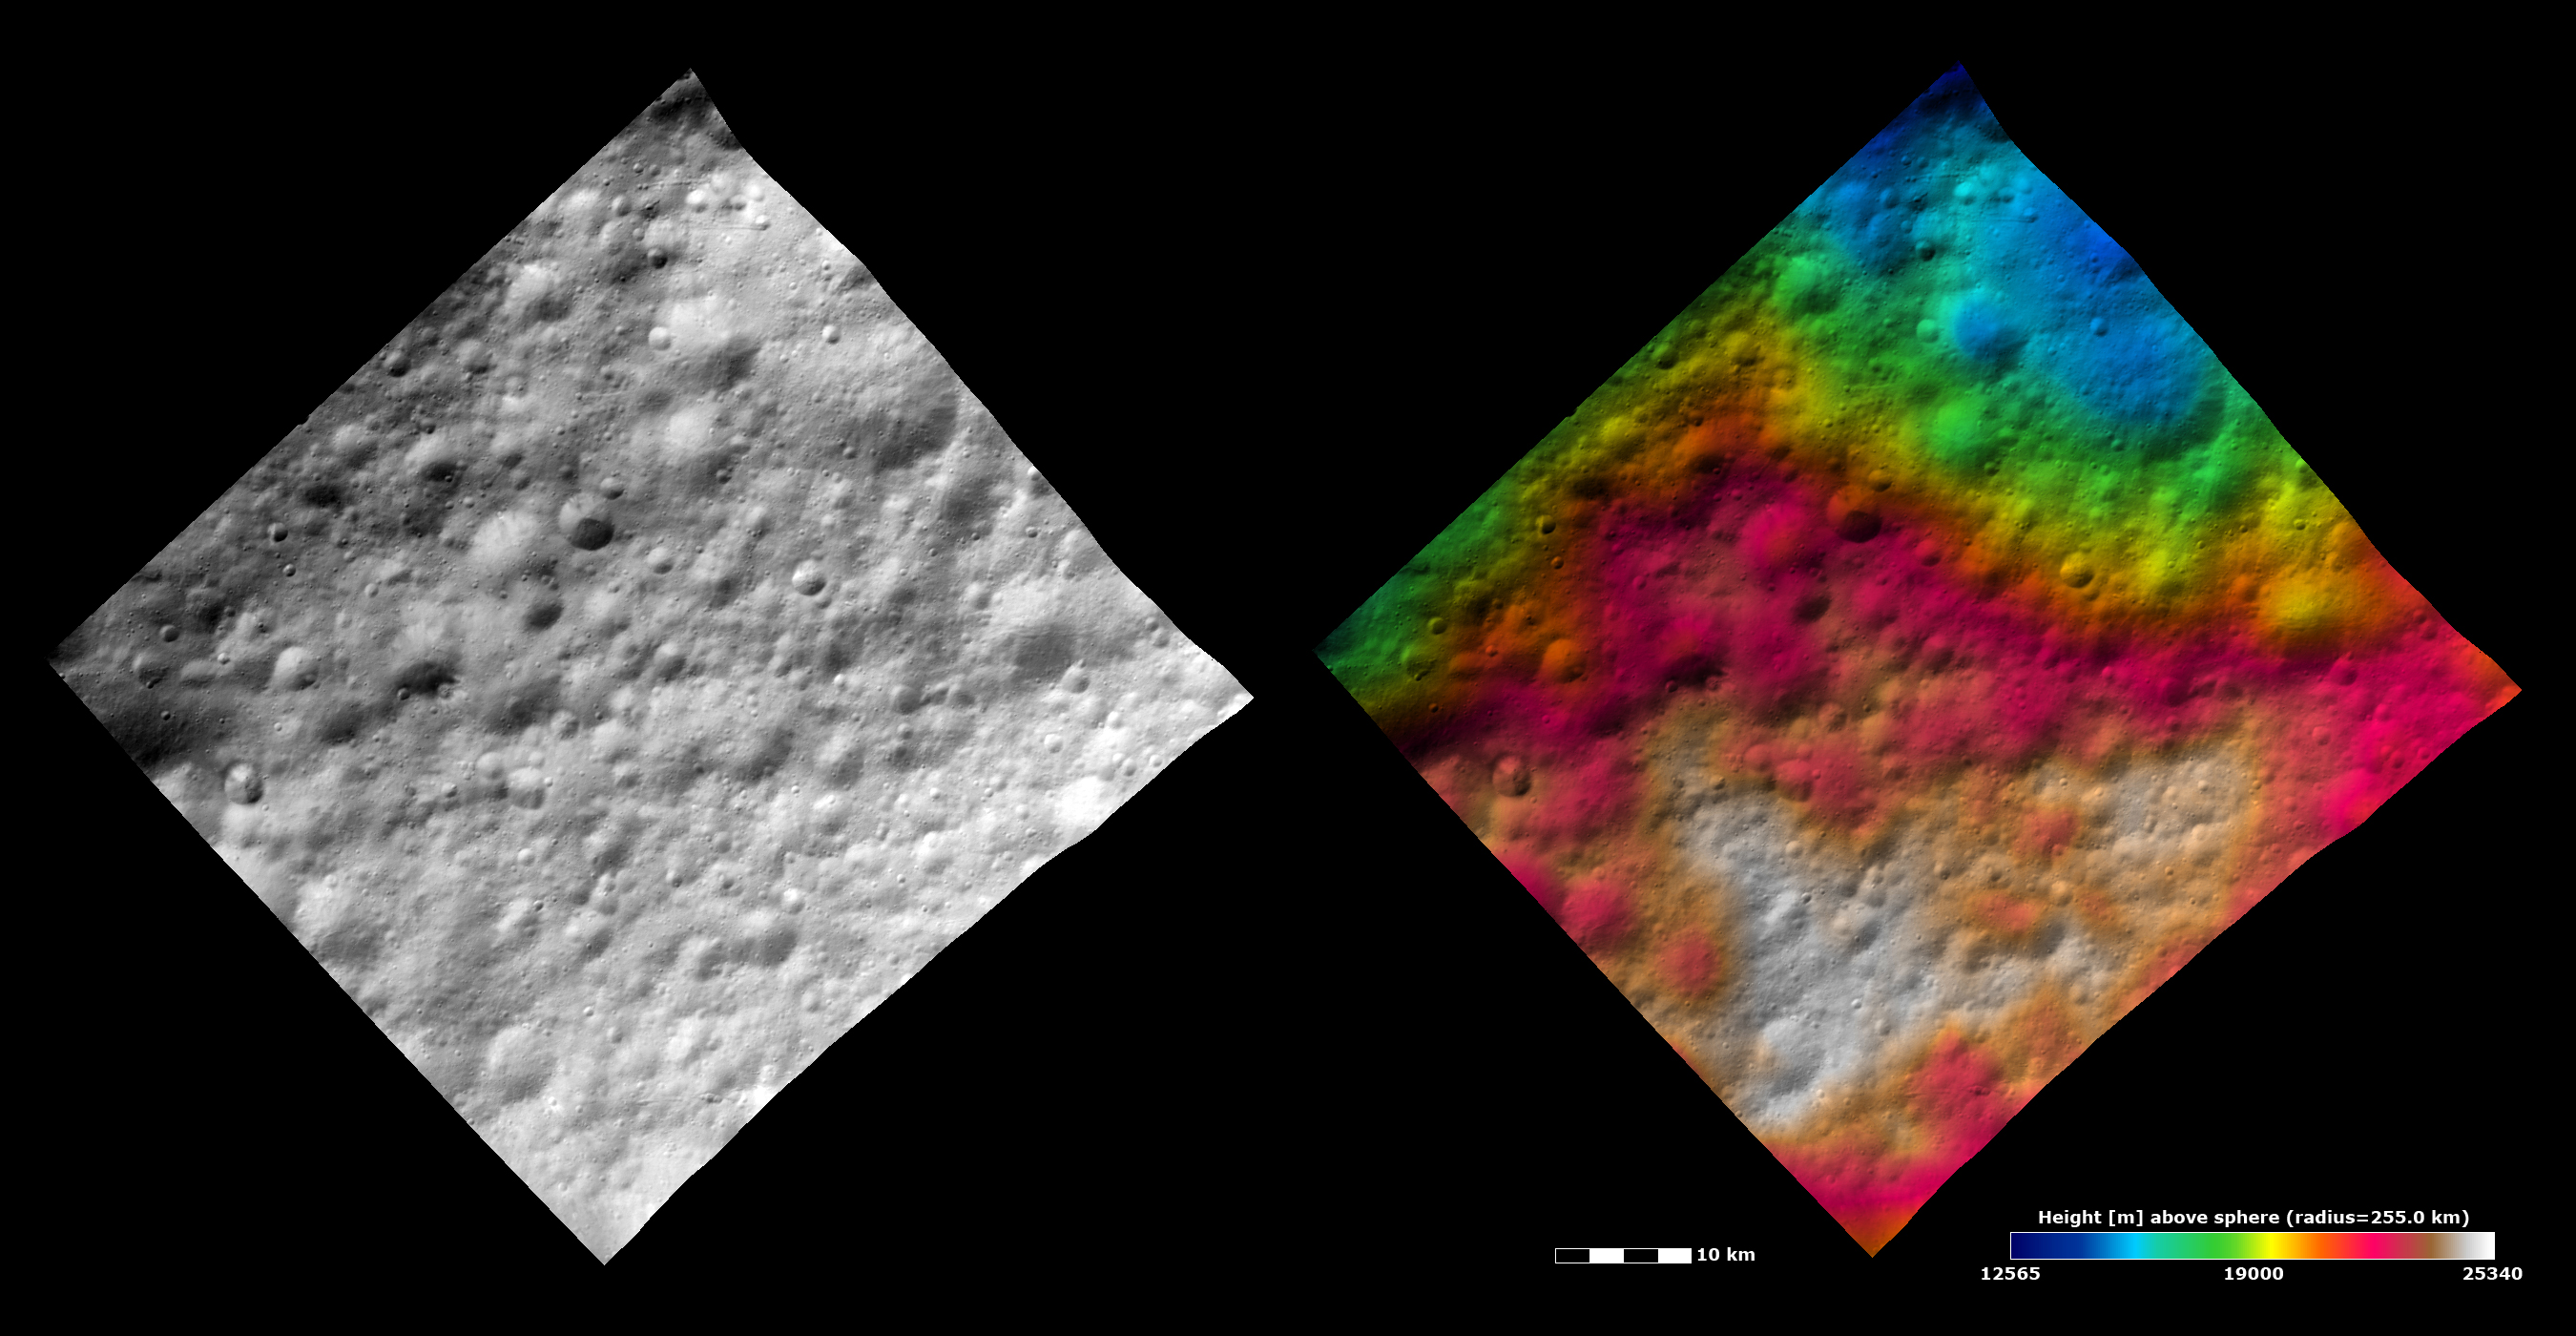

Topography and Albedo Image of Part of Lucaria Tholus Quadrangle

These Dawn FC (framing camera) images show part of Lucaria Tholus quadrangle in Vesta’s northern hemisphere. The left image is an albedo image, which is taken directly through the clear filter of the FC. Such an image shows the albedo (e.g. brightness/darkness) of the surface. The right image uses the same albedo image as its base but then a color-coded height representation of the topography is overlain onto it. The topography is calculated from a set of images that were observed from different viewing directions, allowing stereo reconstruction. The various colors correspond to the height of the area. The white area in the bottom of the image is the highest area and the blue area in the top of the image is the lowest area. Lucaria Tholus quadrangle is in Vesta’s heavily cratered northern hemisphere. Many craters, with different preservation states from fresh through degraded to ruined, are visible in these images. Two large ruined craters are partially visible in the top of the albedo image. These craters show up more clearly as the large, roughly circular, blue depressions in the top of the topography image.

This image is centered in Vesta’s Lucaria Tholus quadrangle and the center latitude and longitude of the image is 16.5°N, 82.0°E. NASA’s Dawn spacecraft obtained this image with its framing camera on October 23rd 2011. This image was taken through the camera’s clear filter. The distance to the surface of Vesta is 702 km and the image has a resolution of about 70 meters per pixel. This image was acquired during the HAMO (High Altitude Mapping Orbit) phase of the mission.

The Dawn mission to Vesta and Ceres is managed by NASA’s Jet Propulsion Laboratory, a division of the California Institute of Technology in Pasadena, for NASA’s Science Mission Directorate, Washington D.C. UCLA is responsible for overall Dawn mission science. Dawn’s VIR was provided by ASI, the Italian Space Agency and is managed by INAF, Italy’s National Institute for Astrophysics, in collaboration with Selex Galileo, where it was built.

Credit: NASA/JPL-Caltech/UCLA/MPS/DLR/IDA